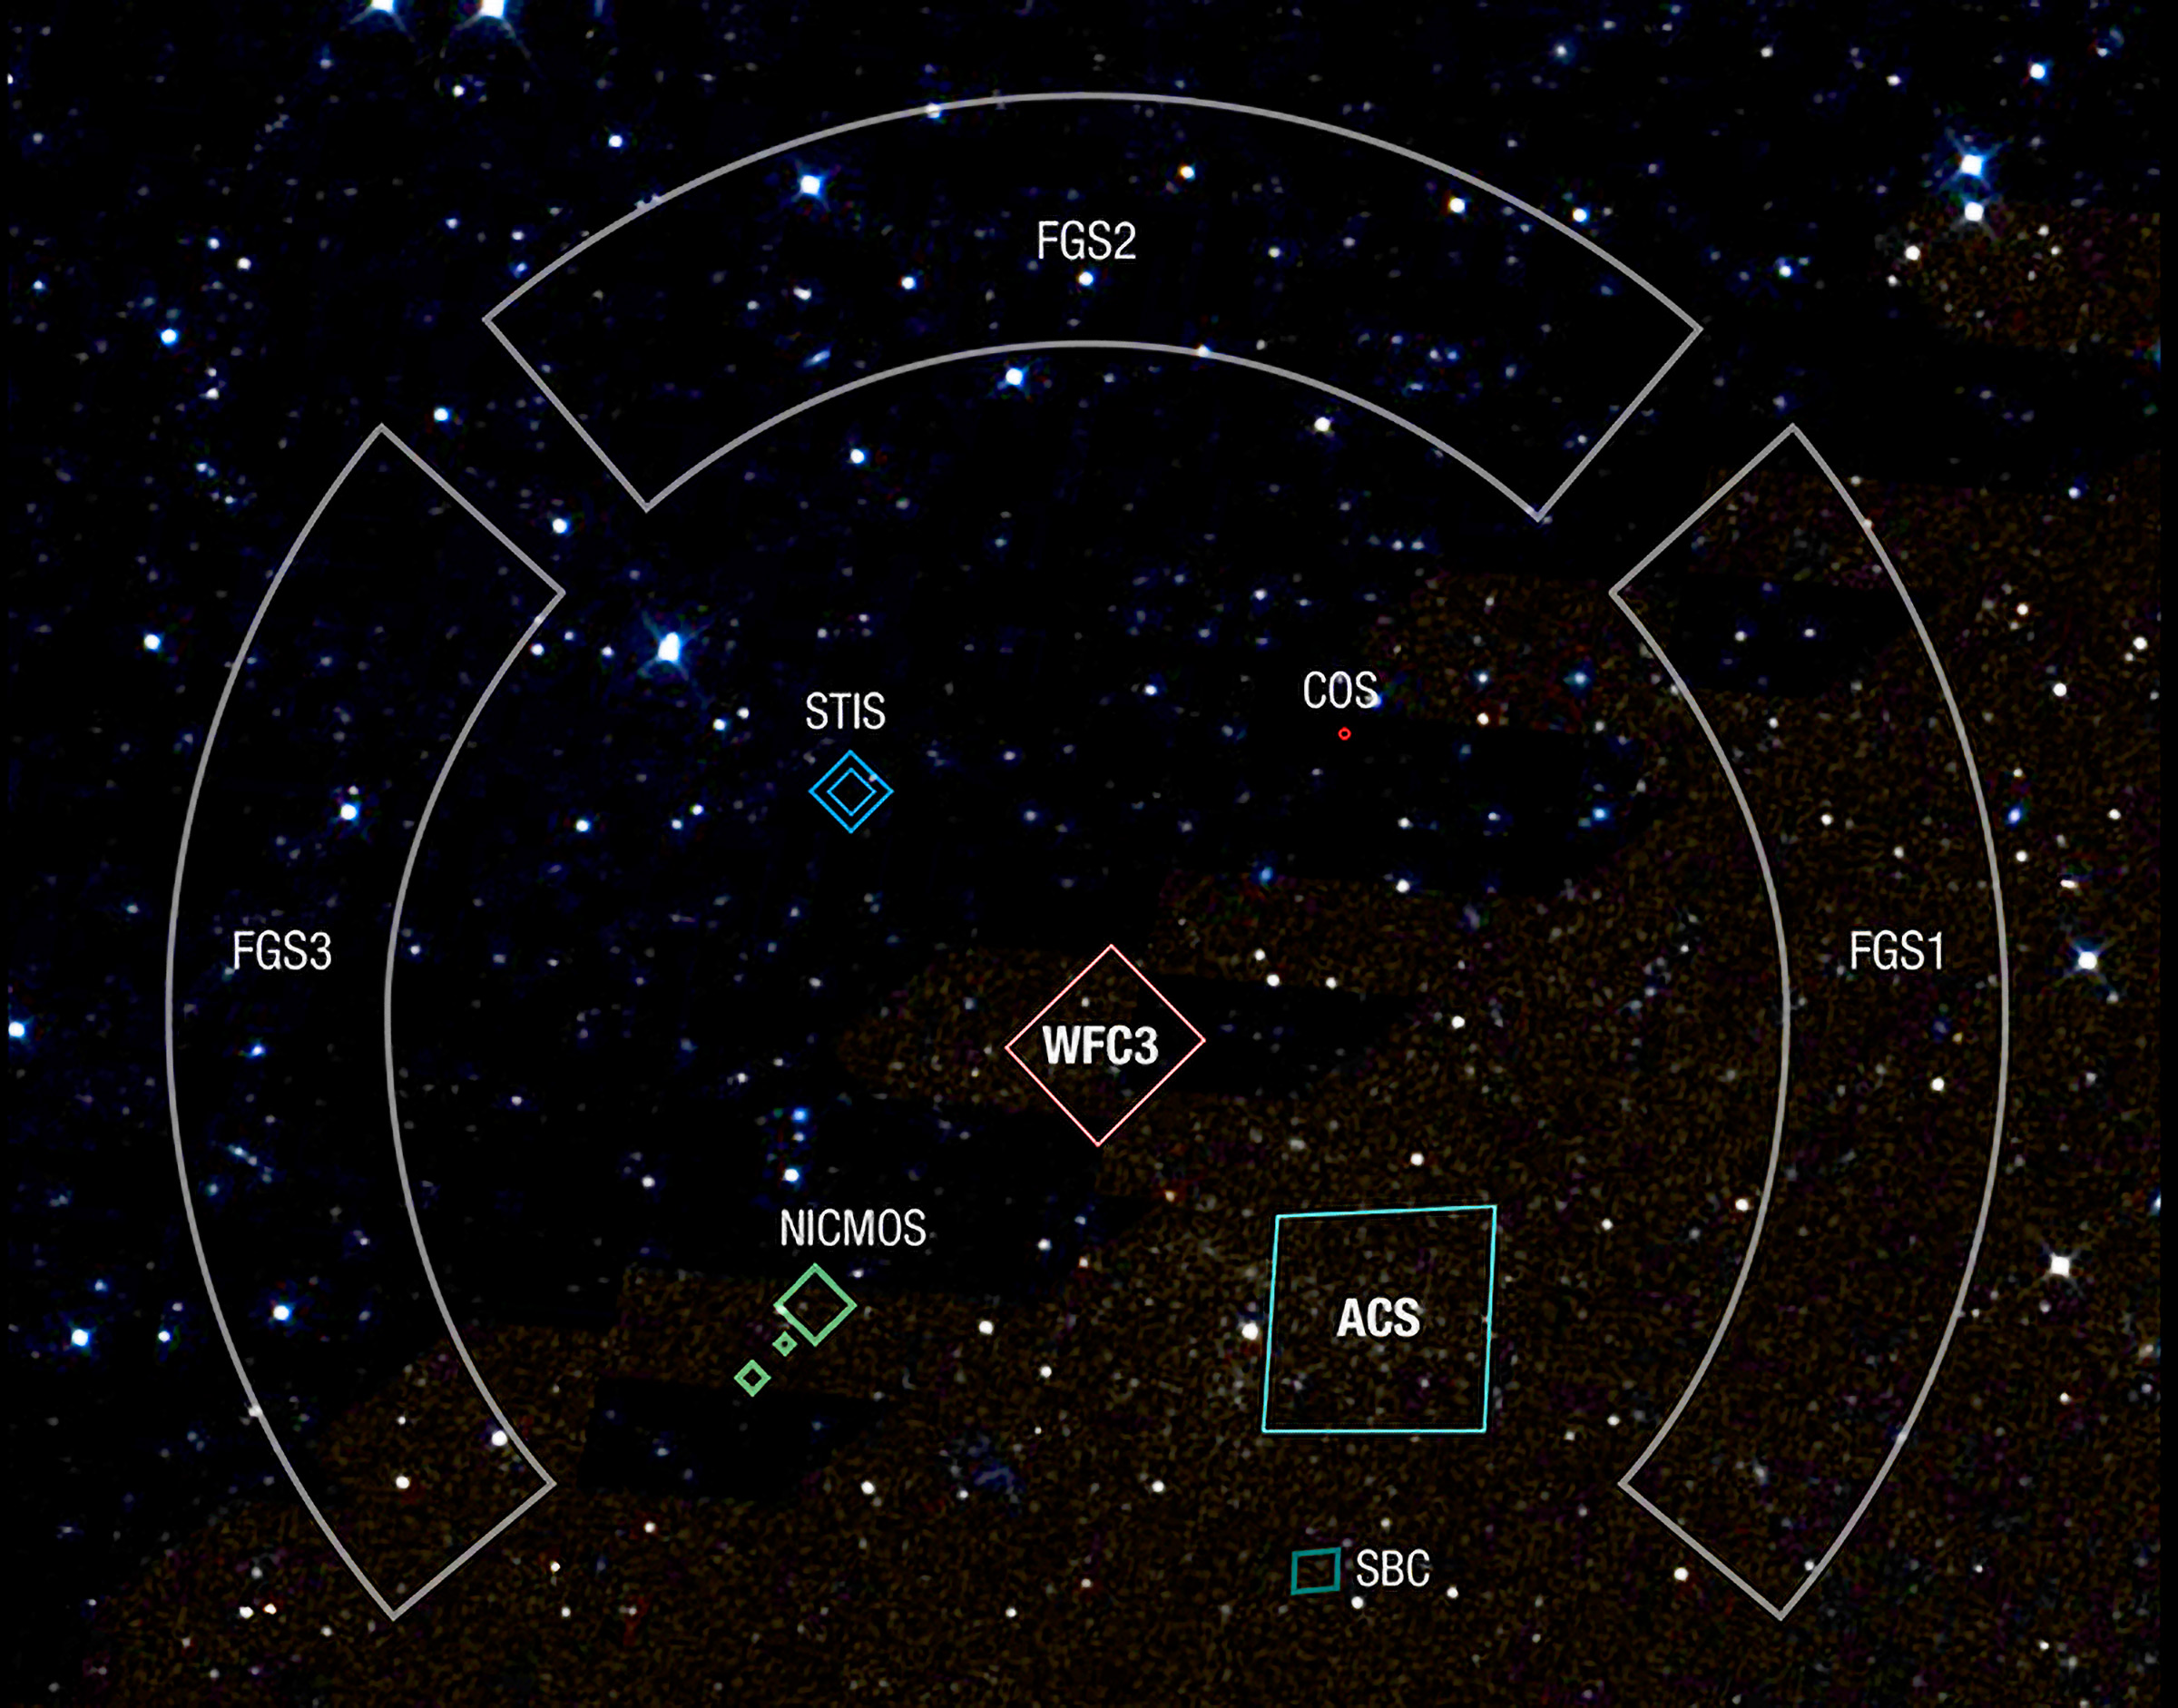

Field of View (FOV) “Footprints” of Hubble’s Instruments

Instruments include the fine guidance sensors (FGSs), Near Infrared Camera and Multi-Object Spectrometer (NICMOS), Space Telescope Imaging Spectrograph (STIS), Cosmic Origins Spectrograph (COS), Wide Field Camera 3 (WFC3), and Advanced Camera for Surveys (ACS), which includes the Solar Blind Channel (SBC).

Credit: NASA and STScI